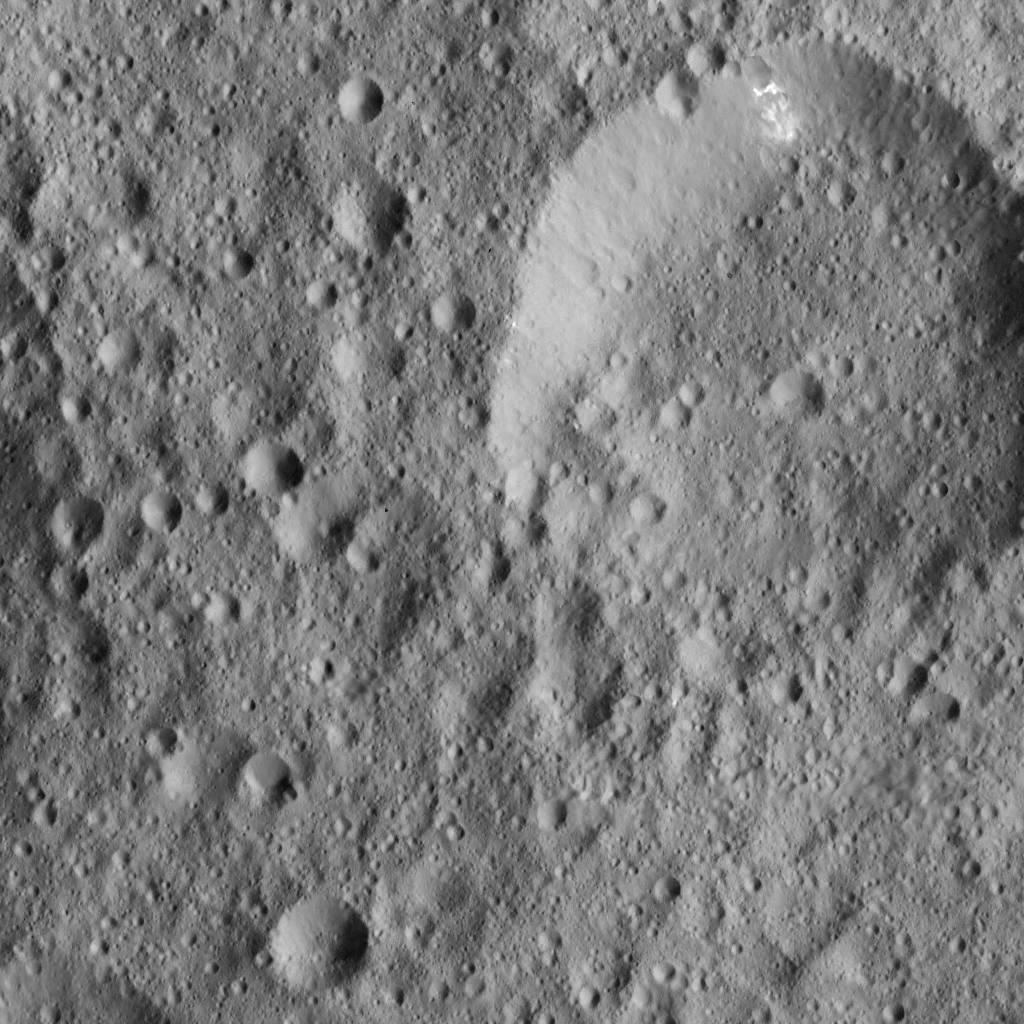

Dawn LAMO Image 12

This view from NASA’s Dawn spacecraft captures a portion of the northern hemisphere of Ceres. Bright material can be seen in the wall of the large crater at upper right.

The image is centered at approximately 15 degrees north latitude, 351 degrees east longitude. Dawn captured the scene on Dec. 21, 2015 from its low-altitude mapping orbit (LAMO), at an approximate altitude of 240 miles (385 kilometers) above Ceres. The image resolution is 120 feet (35 meters) per pixel.

Dawn’s mission is managed by JPL for NASA’s Science Mission Directorate in Washington. Dawn is a project of the directorate’s Discovery Program, managed by NASA’s Marshall Space Flight Center in Huntsville, Alabama. UCLA is responsible for overall Dawn mission science. Orbital ATK, Inc., in Dulles, Virginia, designed and built the spacecraft. The German Aerospace Center, the Max Planck Institute for Solar System Research, the Italian Space Agency and the Italian National Astrophysical Institute are international partners on the mission team.

Credit: NASA/JPL-Caltech/UCLA/MPS/DLR/IDA